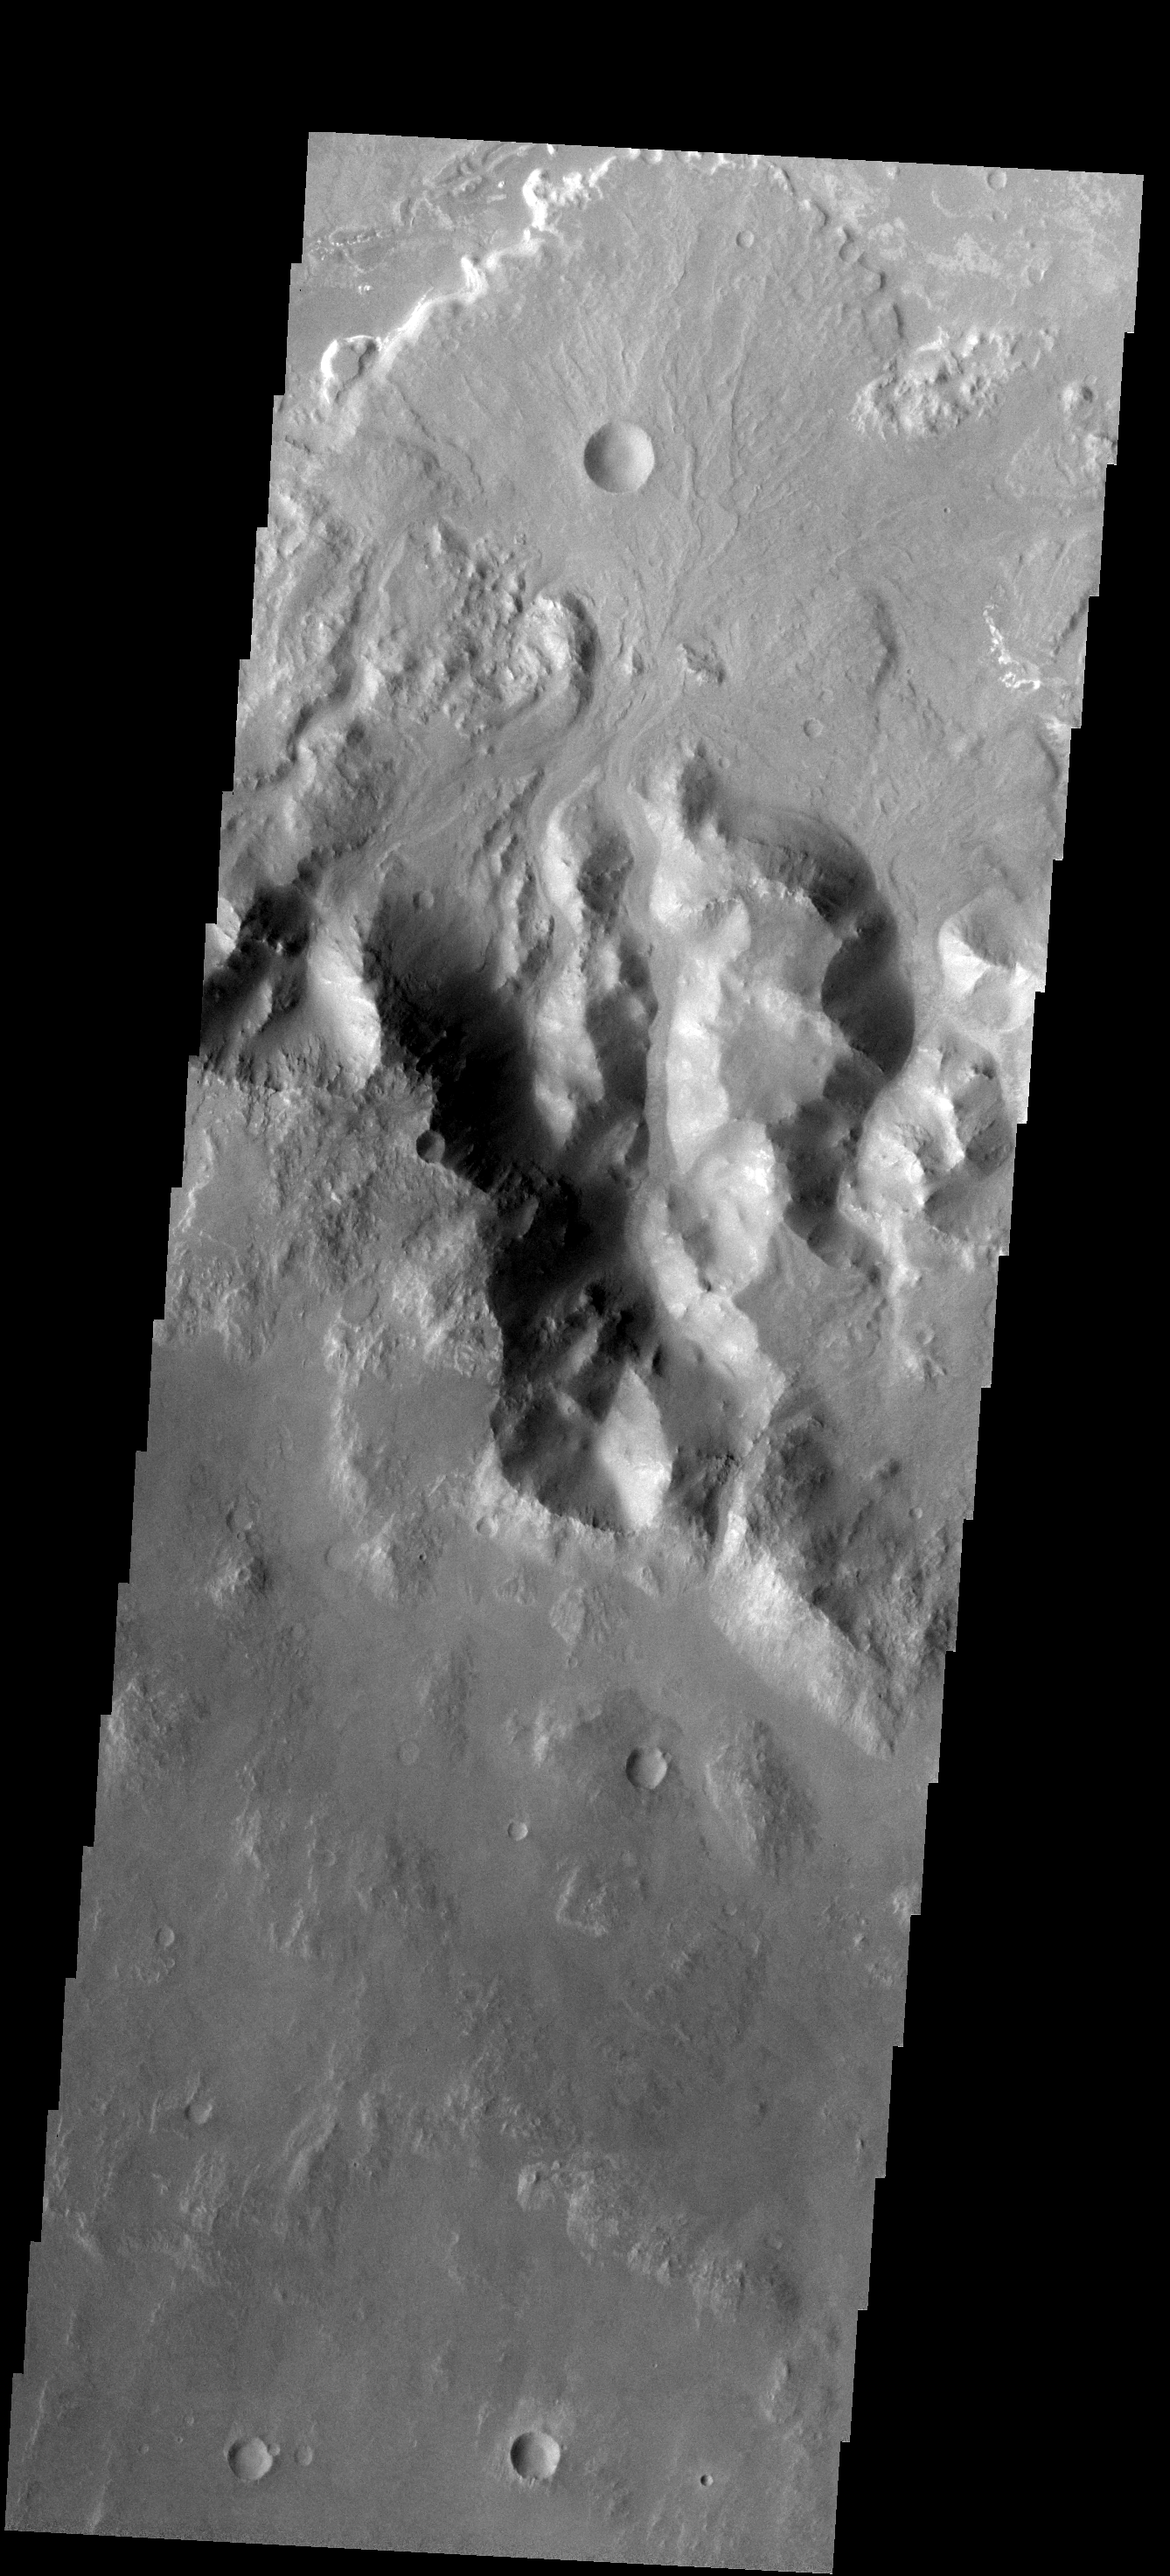

Holden Crater Delta

This fan-shaped delta deposit is located in Holden Crater.

Image information: VIS instrument. Latitude -27.3N, Longitude 324.5E. 17 meter/pixel resolution.

Note: this THEMIS visual image has not been radiometrically nor geometrically calibrated for this preliminary release. An empirical correction has been performed to remove instrumental effects. A linear shift has been applied in the cross-track and down-track direction to approximate spacecraft and planetary motion. Fully calibrated and geometrically projected images will be released through the Planetary Data System in accordance with Project policies at a later time.

NASA’s Jet Propulsion Laboratory manages the 2001 Mars Odyssey mission for NASA’s Office of Space Science, Washington, D.C. The Thermal Emission Imaging System (THEMIS) was developed by Arizona State University, Tempe, in collaboration with Raytheon Santa Barbara Remote Sensing. The THEMIS investigation is led by Dr. Philip Christensen at Arizona State University. Lockheed Martin Astronautics, Denver, is the prime contractor for the Odyssey project, and developed and built the orbiter. Mission operations are conducted jointly from Lockheed Martin and from JPL, a division of the California Institute of Technology in Pasadena.

Credit: NASA/JPL/ASU